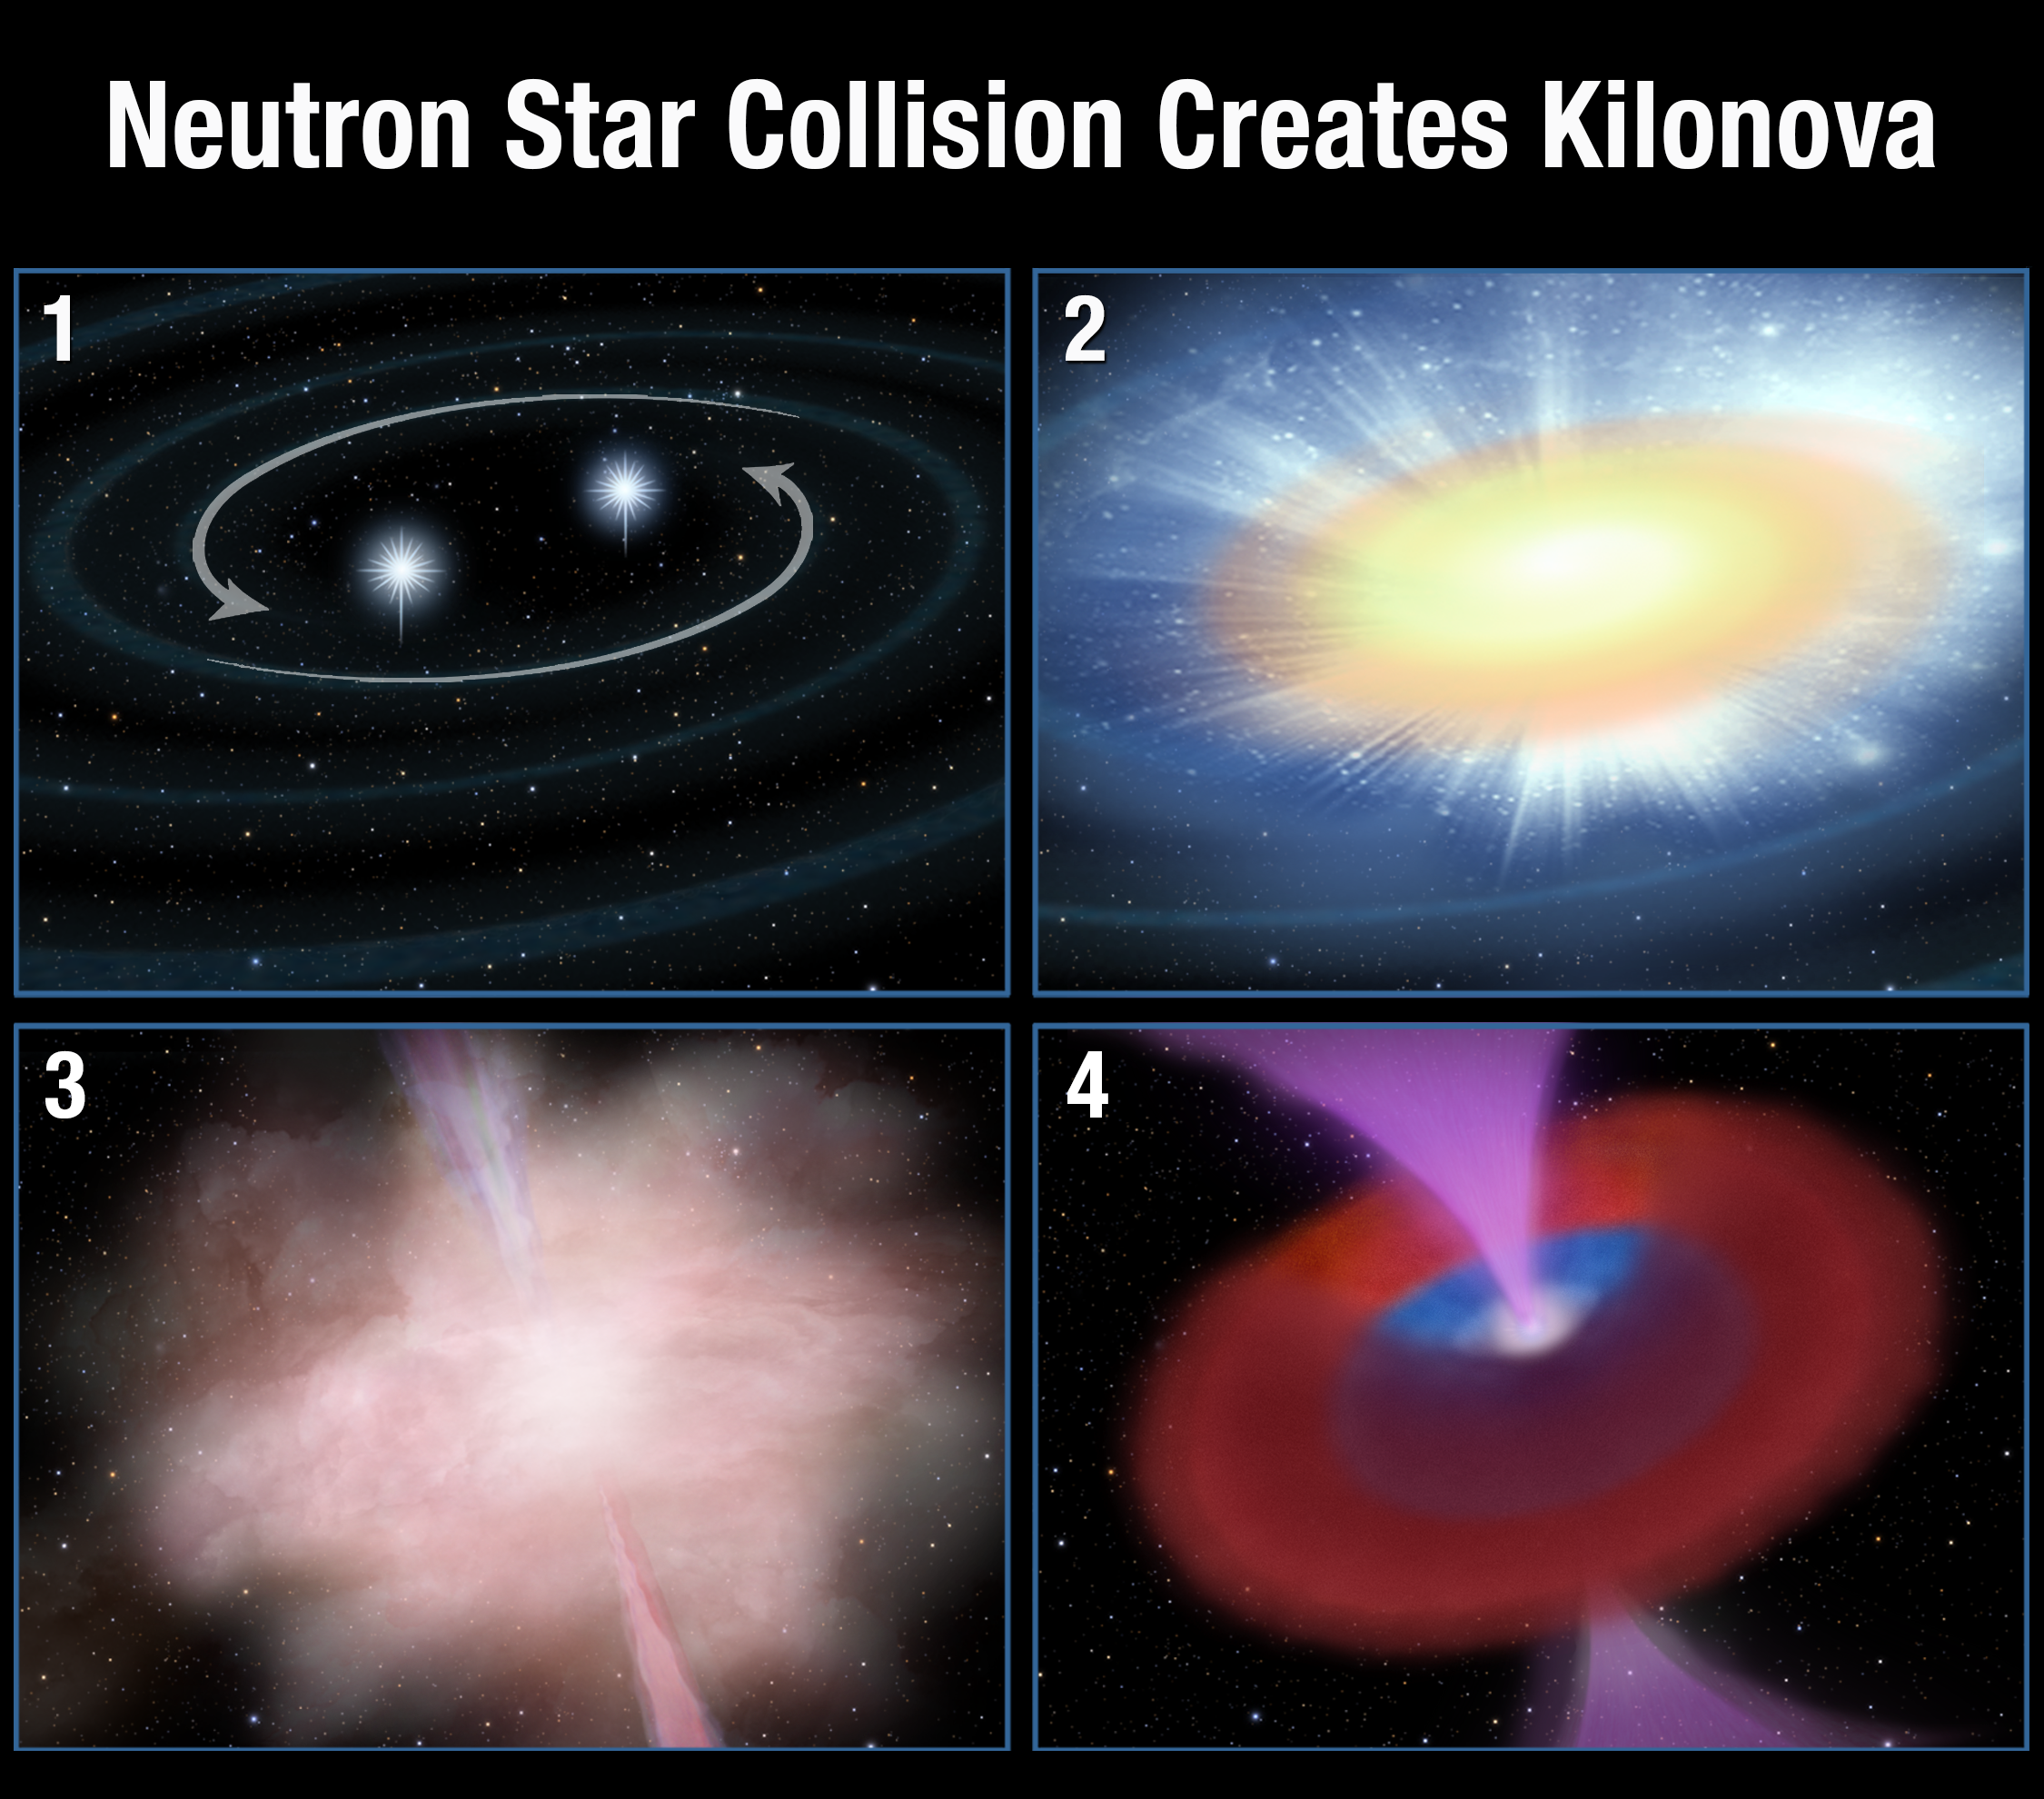

Neutron Star Collision Creates Kilonova

Panel 1: A pair of neutron stars in a binary system spiral together. Orbital momentum is dissipated through the release of gravitational waves, which are tiny ripples in the fabric of space-time.

Panel 2: In the final milliseconds, the two objects merge and produce a gamma-ray burst lasting just a fraction of a second.

Panel 3: A small fraction of the mass of the merging neutron stars is flung out during the merger. This hot, highly radioactive material expands and its outer layer thins enough for infrared light to escape. At its peak brightness (within a week of the merger) the explosion is about a thousand times brighter than a classical nova and so is called a “kilonova.”

Panel 4: A massive neutron star or black hole remains after the event with an expanding cloud of debris around it. In addition, a powerful “wind” of material flows outward.

Credit: NASA, ESA, and A. Feild (STScI)